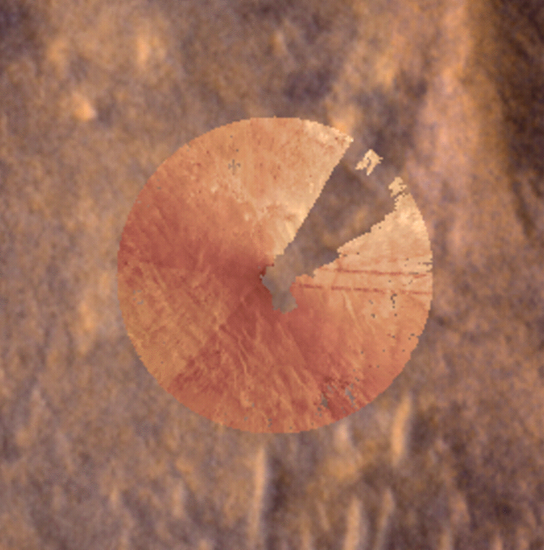

Mars Global Localization Pinpoints Perseverance’s Location

These images were part of the first successful use of a new technology called Mars Global Localization, developed at NASA’s Jet Propulsion Laboratory. Using its navigation cameras, NASA’s Perseverance captured a 360-degree view of the surrounding terrain that was matched to orbital imagery, enabling the rover to pinpoint its location on Mars on Feb. 2, 2026, the 1,762nd day, or sol, of the mission. The navcam images were turned into an overhead view called an orthomosaic, forming a circle around the rover. In this animation, the orthomosaic is superimposed on the imagery from NASA’s Mars Reconnaissance Orbiter (MRO). Contrast and hue have been enhanced to increase visibility of terrain features, which align in the ground and orbital imagery.

The rover took the five stereo pairs of navcam images in this relatively featureless location, dubbed “Mala Mala,” an area on the rim of Jezero Crater. The blank area in the upper right of the orthomosaic is where the back of the rover blocked the cameras’ view of the surrounding landscape.

Mars Global Localization features an algorithm that rapidly compares panoramic navcam shots to MRO orbital imagery. Running on a powerful processor that Perseverance originally used to communicate with the now-retired Ingenuity Mars Helicopter, the algorithm takes about two minutes to pinpoint the rover’s location to within some 10 inches (25 centimeters).

Like NASA’s previous Mars rovers, Perseverance tracks its position using what’s called visual odometry, analyzing geologic features in camera images taken every few feet while accounting for wheel slippage. As tiny errors in the process add up over the course of each drive, the rover becomes increasingly unsure about its exact location. On long drives, the rover’s sense of its position can be off by more than 100 feet (up to 35 meters). Believing it could be too close to hazardous terrain, Perseverance may prematurely end its drive and wait for instructions from Earth.

After each drive comes to a halt, the rover sends a 360-degree panorama to Earth, where mapping experts match the imagery with shots from MRO. The team then sends the rover its location and instructions for its next drive. That process can take a day or more, but with Mars Global Localization, the rover can compare the images itself, determine its location, and roll ahead on its pre-planned route.

Managed for NASA by Caltech, JPL built and manages operations of the Perseverance rover. JPL also manages MRO for the agency’s Science Mission Directorate in Washington as part of its Mars Exploration Program portfolio.

Credit: NASA/JPL-Caltech